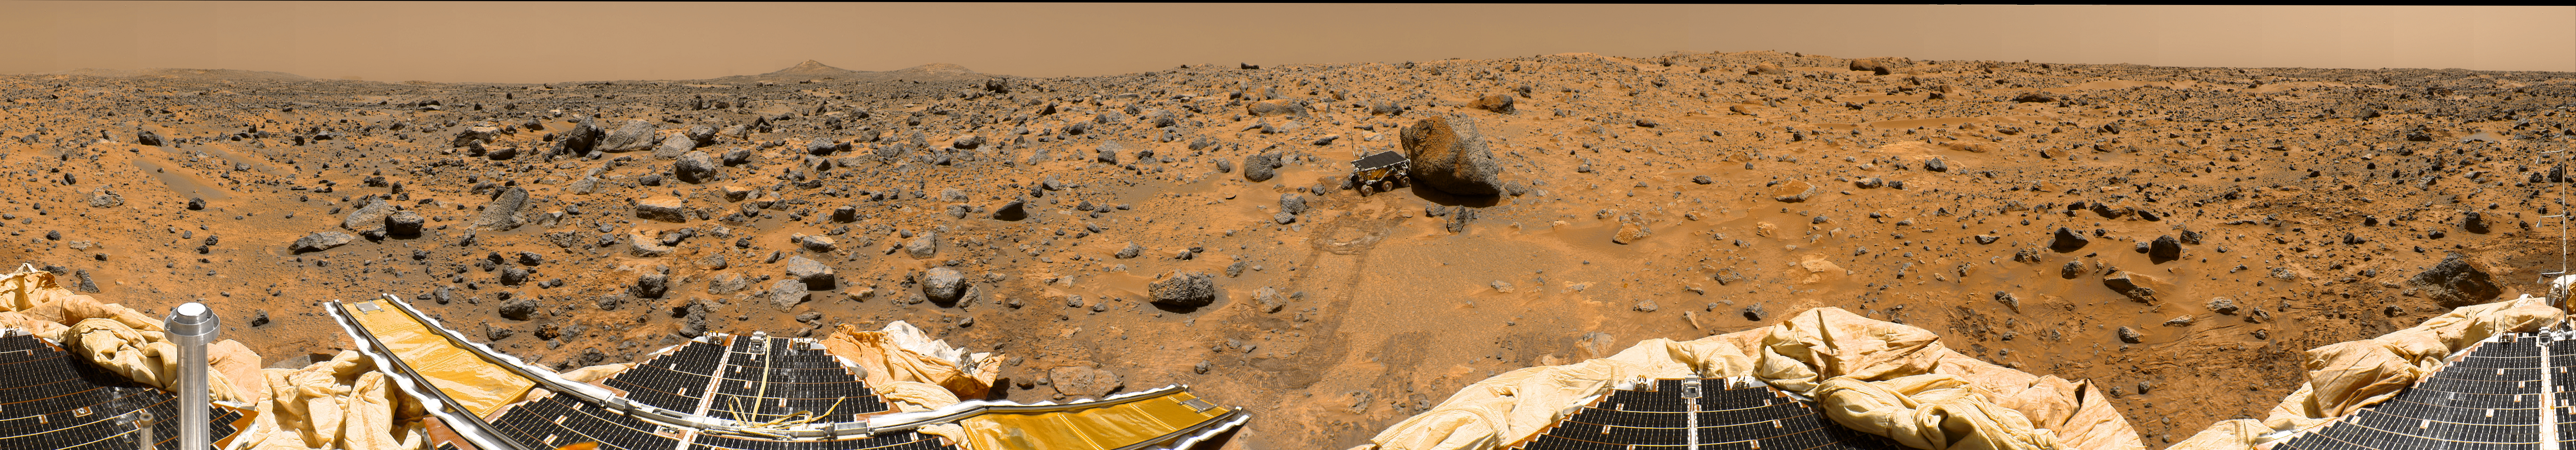

Improved MPF 360-degree Color Panorama

This is a more recent “geometrically improved, color enhanced” version of the 360-degree “Gallery Pan,” the first contiguous, uniform panorama taken by the Imager for Mars (IMP) over the course of Sols 8, 9, and 10. Different regions were imaged at different times over the three Martian days to acquire consistent lighting and shadow conditions for all areas of the panorama. In this version of the panorama, much of the discontinuity that was due to parallax has been corrected, particularly along the lower tiers of the mosaic containing the Lander features. Distortion due to a 2.5 degree tilt in the IMP camera mast has been removed.

The IMP is a stereo imaging system that, in its fully deployed configuration, stands 1.8 meters above the Martian surface, and has a resolution of two millimeters at a range of two meters. The IMP has color capability provided by 24 selectable filters — twelve filters per “eye.” Its red, green, and blue filters were used to take this panorama.

The three color images were first digitally balanced according to the transmittance capabilities of a specific high-definition TV device at JPL, and then enhanced via changes to saturation and intensity while retaining the hue. A threshold was applied to avoid changes to the sky. An MTF filter was applied to sharpen feature edges.

At left is a Lander petal and a metallic mast which is a portion of the low-gain antenna. On the horizon the double “Twin Peaks” are visible, about 1-2 kilometers away. The rock “Couch” is the dark, curved rock at right of Twin Peaks. Another Lander petal is at left-center, showing the fully deployed forward ramp at far left, and rear ramp at right, which rover Sojourner used to descend to the surface of Mars on July 5. Immediately to the left of the rear ramp is the rock “Barnacle Bill,” which scientists found be andesitic, possibly indicating that it is a volcanic rock (a true andesite) or a physical mixture of particles. Just beyond Barnacle Bill, rover tracks lead to Sojourner, shown using its Alpha Proton X-Ray Spectrometer (APXS) instrument to study the large rock “Yogi.” Yogi, low in quartz content, appears to be more primitive than Barnacle Bill, and appears more like the common basalts found on Earth.

The tracks and circular pattern in the soil leading up to Yogi were part of Sojourner’s soil mechanics experiments, in which varying amounts of pressure were applied to the wheels in order to determine physical properties of the soil. During its traverse to Yogi the rover stirred the soil and exposed material from several centimeters in depth. During one of the turns to deploy Sojourner’s Alpha Proton X-Ray Spectrometer, the wheels dug particularly deeply and exposed white material. Spectra of this white material show it is virtually identical to the rock “Scooby Doo,” and such white material may underlie much of the site. Deflated airbags are visible at the perimeter of all three Lander petals.

Mars Pathfinder is the second in NASA’s Discovery program of low-cost spacecraft with highly focused science goals. The Jet Propulsion Laboratory, Pasadena, CA, developed and manages the Mars Pathfinder mission for NASA’s Office of Space Science, Washington, D.C. JPL is an operating division of the California Institute of Technology (Caltech). The IMP was developed by the University of Arizona Lunar and Planetary Laboratory under contract to JPL. Peter Smith is the Principal Investigator.

Photojournal note: Sojourner spent 83 days of a planned seven-day mission exploring the Martian terrain, acquiring images, and taking chemical, atmospheric and other measurements. The final data transmission received from Pathfinder was at 10:23 UTC on September 27, 1997. Although mission managers tried to restore full communications during the following five months, the successful mission was terminated on March 10, 1998.

Credit: NASA/JPL